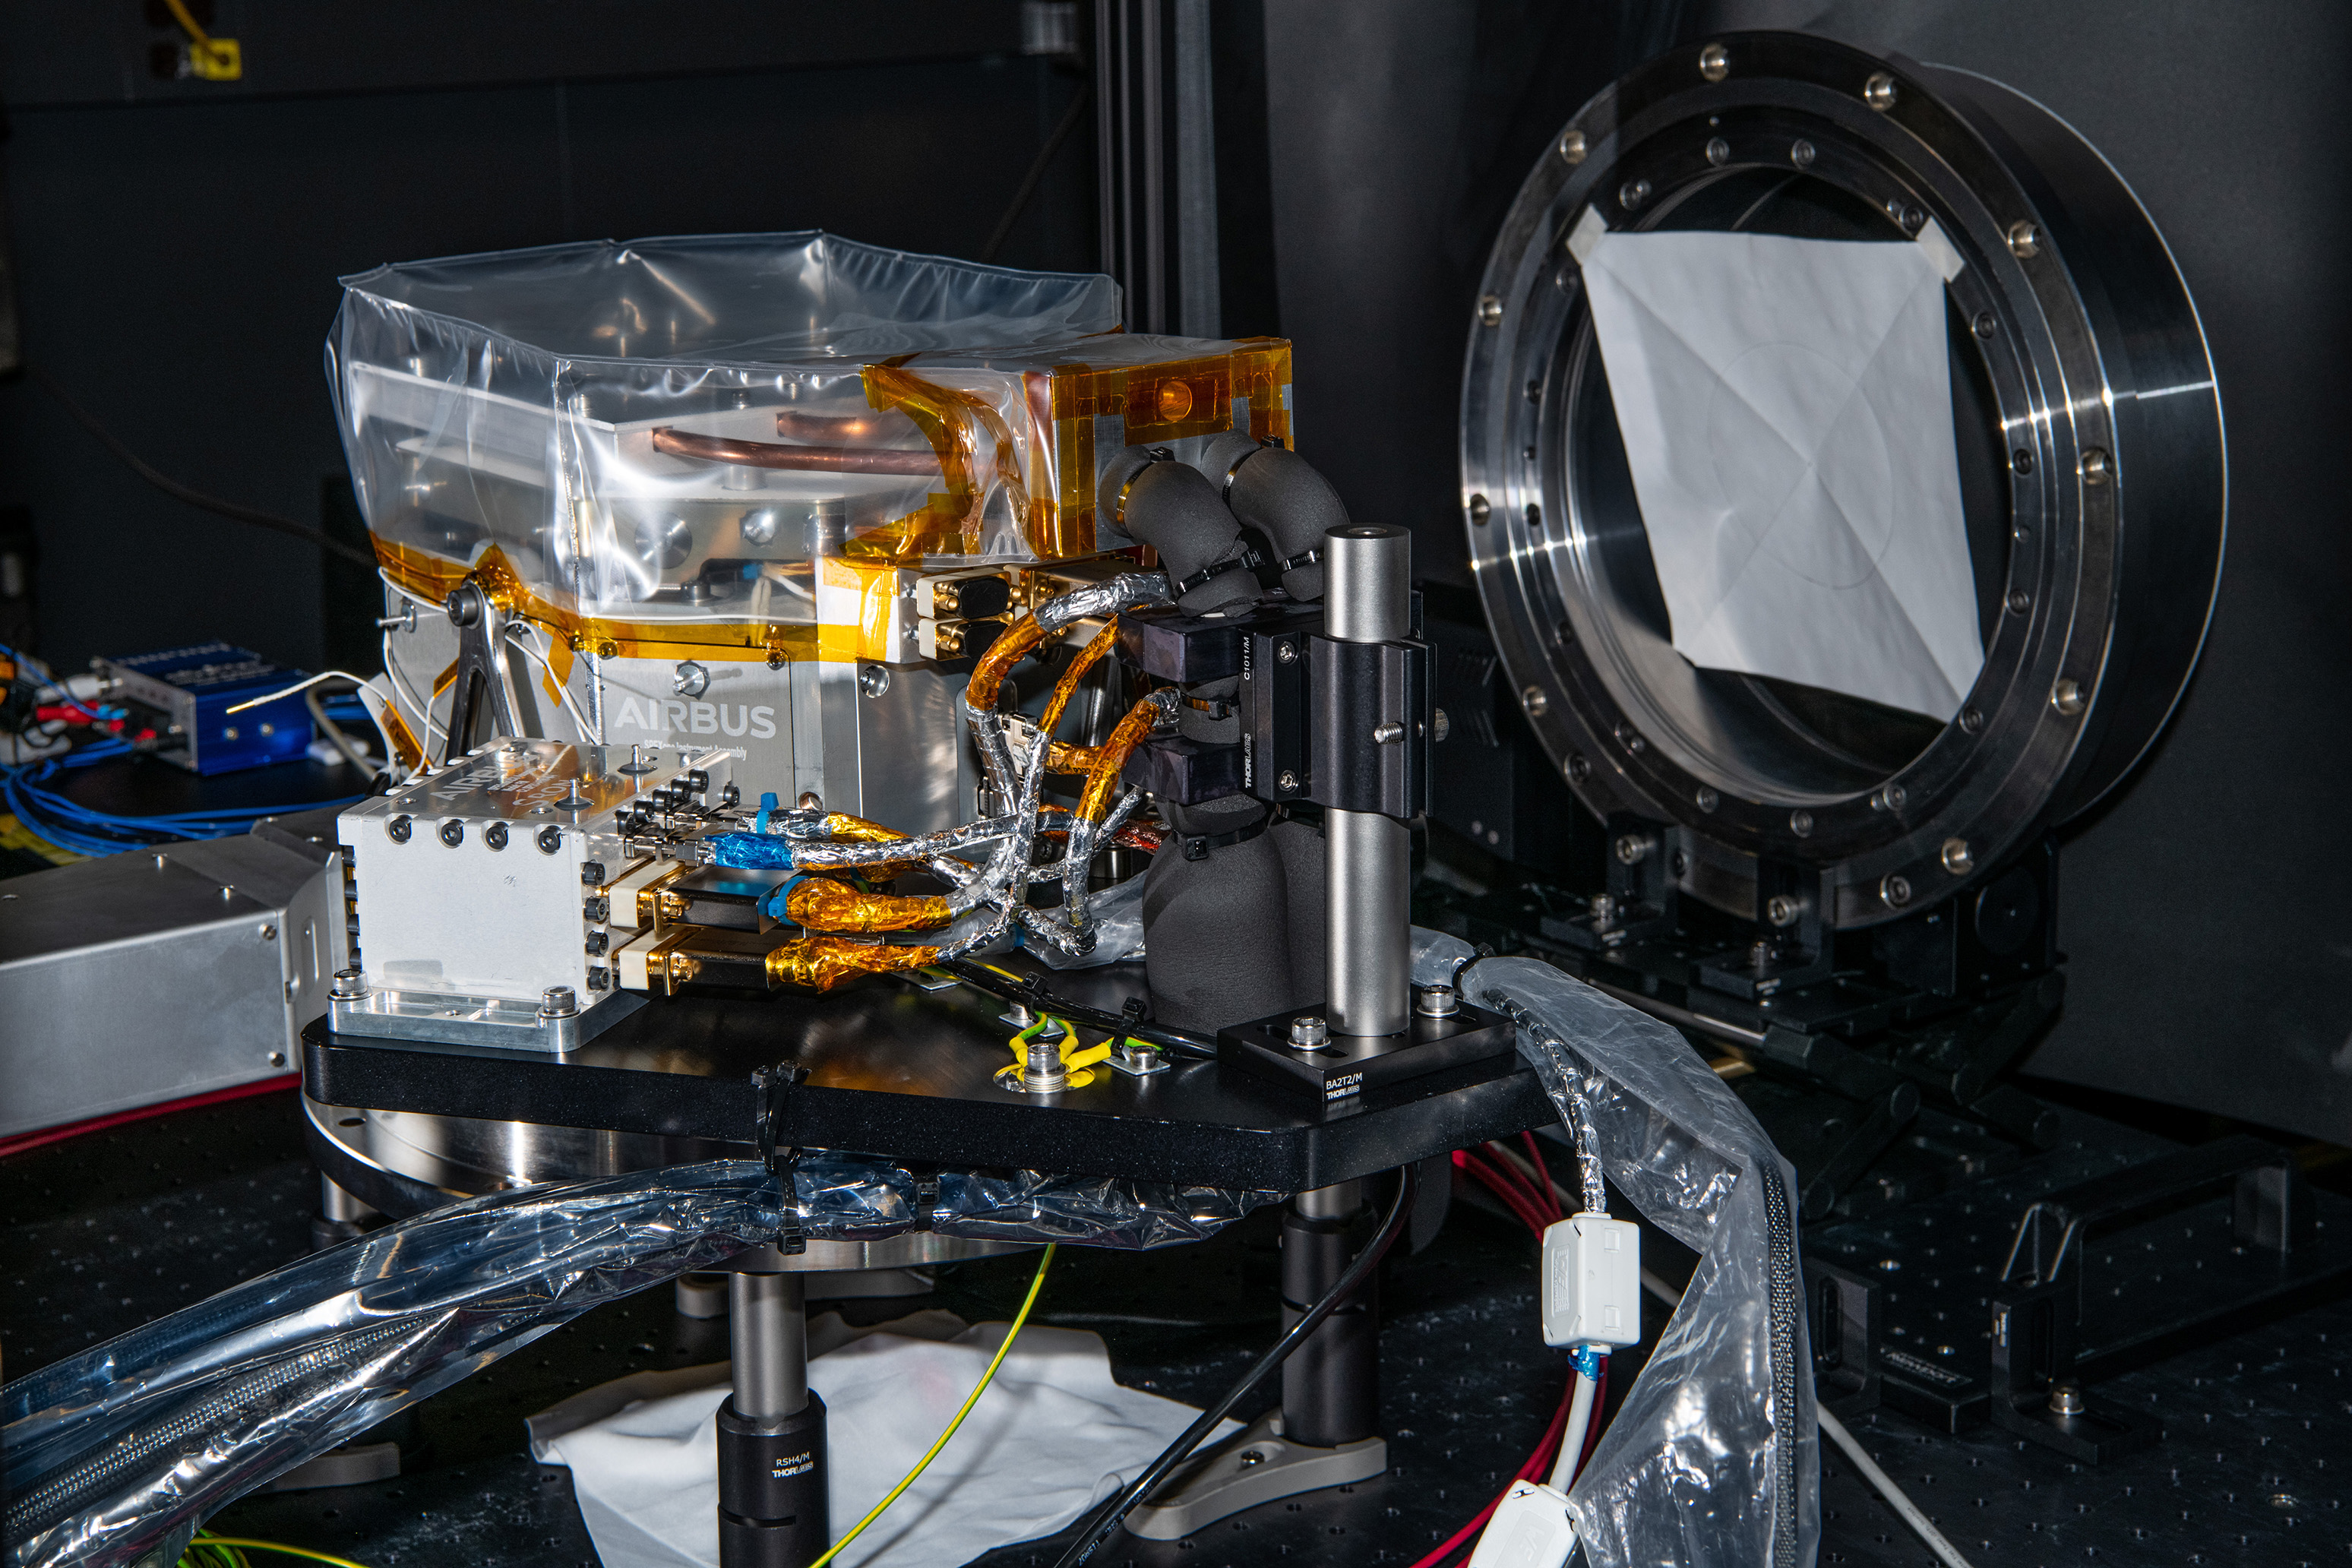

The SPEXone instrument undergoes comprehensive performace and calibration testing at NASA's Goddard Space Flight Center in Greenbelt,Maryland on April 8th, 2021. SPEXone is one of three instruments on NASA's Plankton, Aerosol, Cloud, ocean Ecosystem (PACE) observatory and has been developed by a Dutch consortium consisting of SRON Netherlands Institute for Space Research and Airbus Defence and Space Netherlands, supported by opto-mechanical expertise from TNO. SRON and Airbus DS NL are responsible for the design, manufacturing and testing of the instrument. The scientific lead is in the hands of SRON. SPEXone is a public-private initiative, funded by the Netherlands Space Office (NSO), the Netherlands Organization of Scientific Research (NWO), SRON and Airbus DS NL.

Credit: NASA / Denny Henry